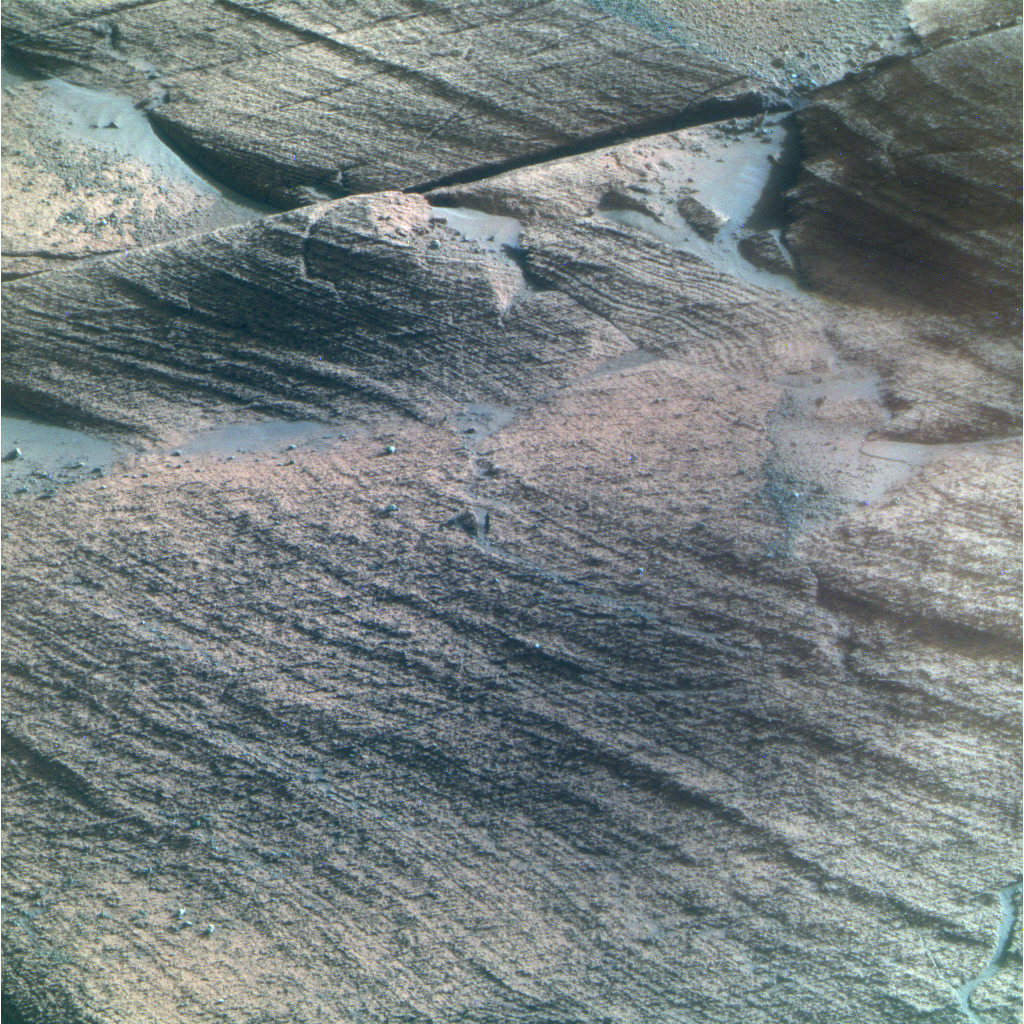

Opportunity View of ‘Lyell’ Layer (False Color)

This view from NASA’s Mars Exploration Rover Opportunity shows bedrock within a stratigraphic layer informally named “Lyell,” which is the lowermost of three layers the rover has examined at a bright band around the inside of Victoria Crater.

Opportunity used its panoramic camera (Pancam) to capture this image with low-sun angle at a local solar time of 3:21 p.m. during the rover’s 1,433rd Martian day, of sol (Feb. 4, 2008).

This view combines separate images taken through the Pancam filters centered on wavelengths of 753 nanometers, 535 nanometers and 432 nanometers. It is presented in a false-color stretch to bring out subtle color differences in the scene.

Credit: NASA/JPL-Caltech/Cornell University